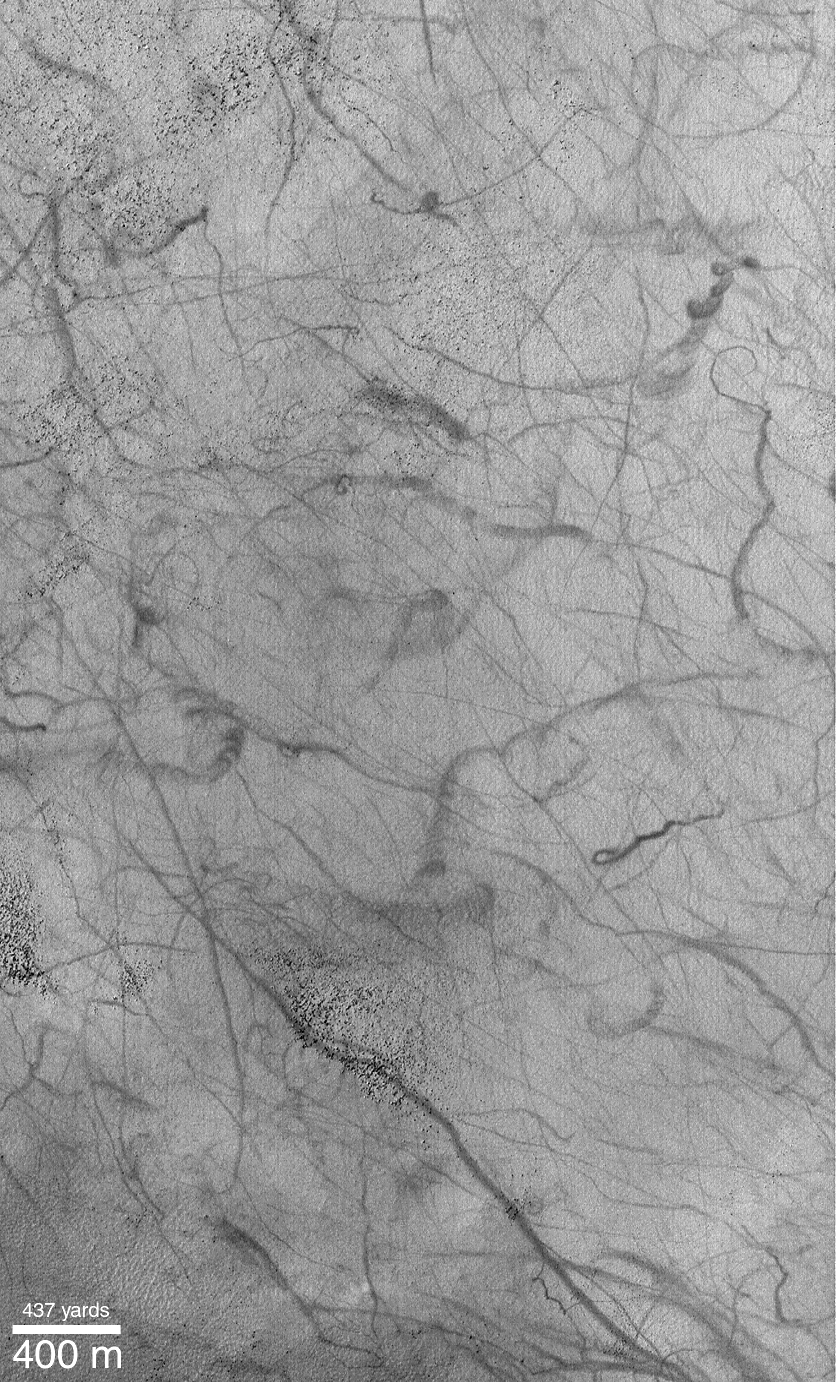

Dust Devils Seen Streaking Across Mars: PART 1–What Are These?

PIA02377

Dark streaks, everywhere! Many Mars Global Surveyor (MGS) Mars Orbiter Camera (MOC) images of the middle latitudes of the northern and southern hemispheres of Mars show wild patterns of criss-crossing dark streaks. Many of these streaks are straight and narrow, others exhibit curly arcs, twists, and loops. They often cross over hills, run straight across dunes and ripples, and go through fields of house-sized boulders. The two examples shown above were acquired in the last three months. Both pictures are illuminated by sunlight from the upper left. The first picture (left), showing dark streaks on the rippled flats of Argyre Planitia, covers an area 3 km by 5 km (1.9 by 3.1 miles) at a latitude of 51°S. The second picture (right) shows an area approximately 3 km by 5 km in Promethei Terra at a latitude of 58°S.

For many months the MOC science team was seeing streaks such as these, but were uncertain how they formed. One speculation was that they might result from the passage of dust devils. Each dust devil would leave a dark streak by removing bright dust from the terrain in its path, revealing a darker surface underneath. An image described by the MOC team in July 1998 showed examples of streaks that were, at the time, speculated to be caused by dust devils.

Credit: NASA/JPL/MSSS